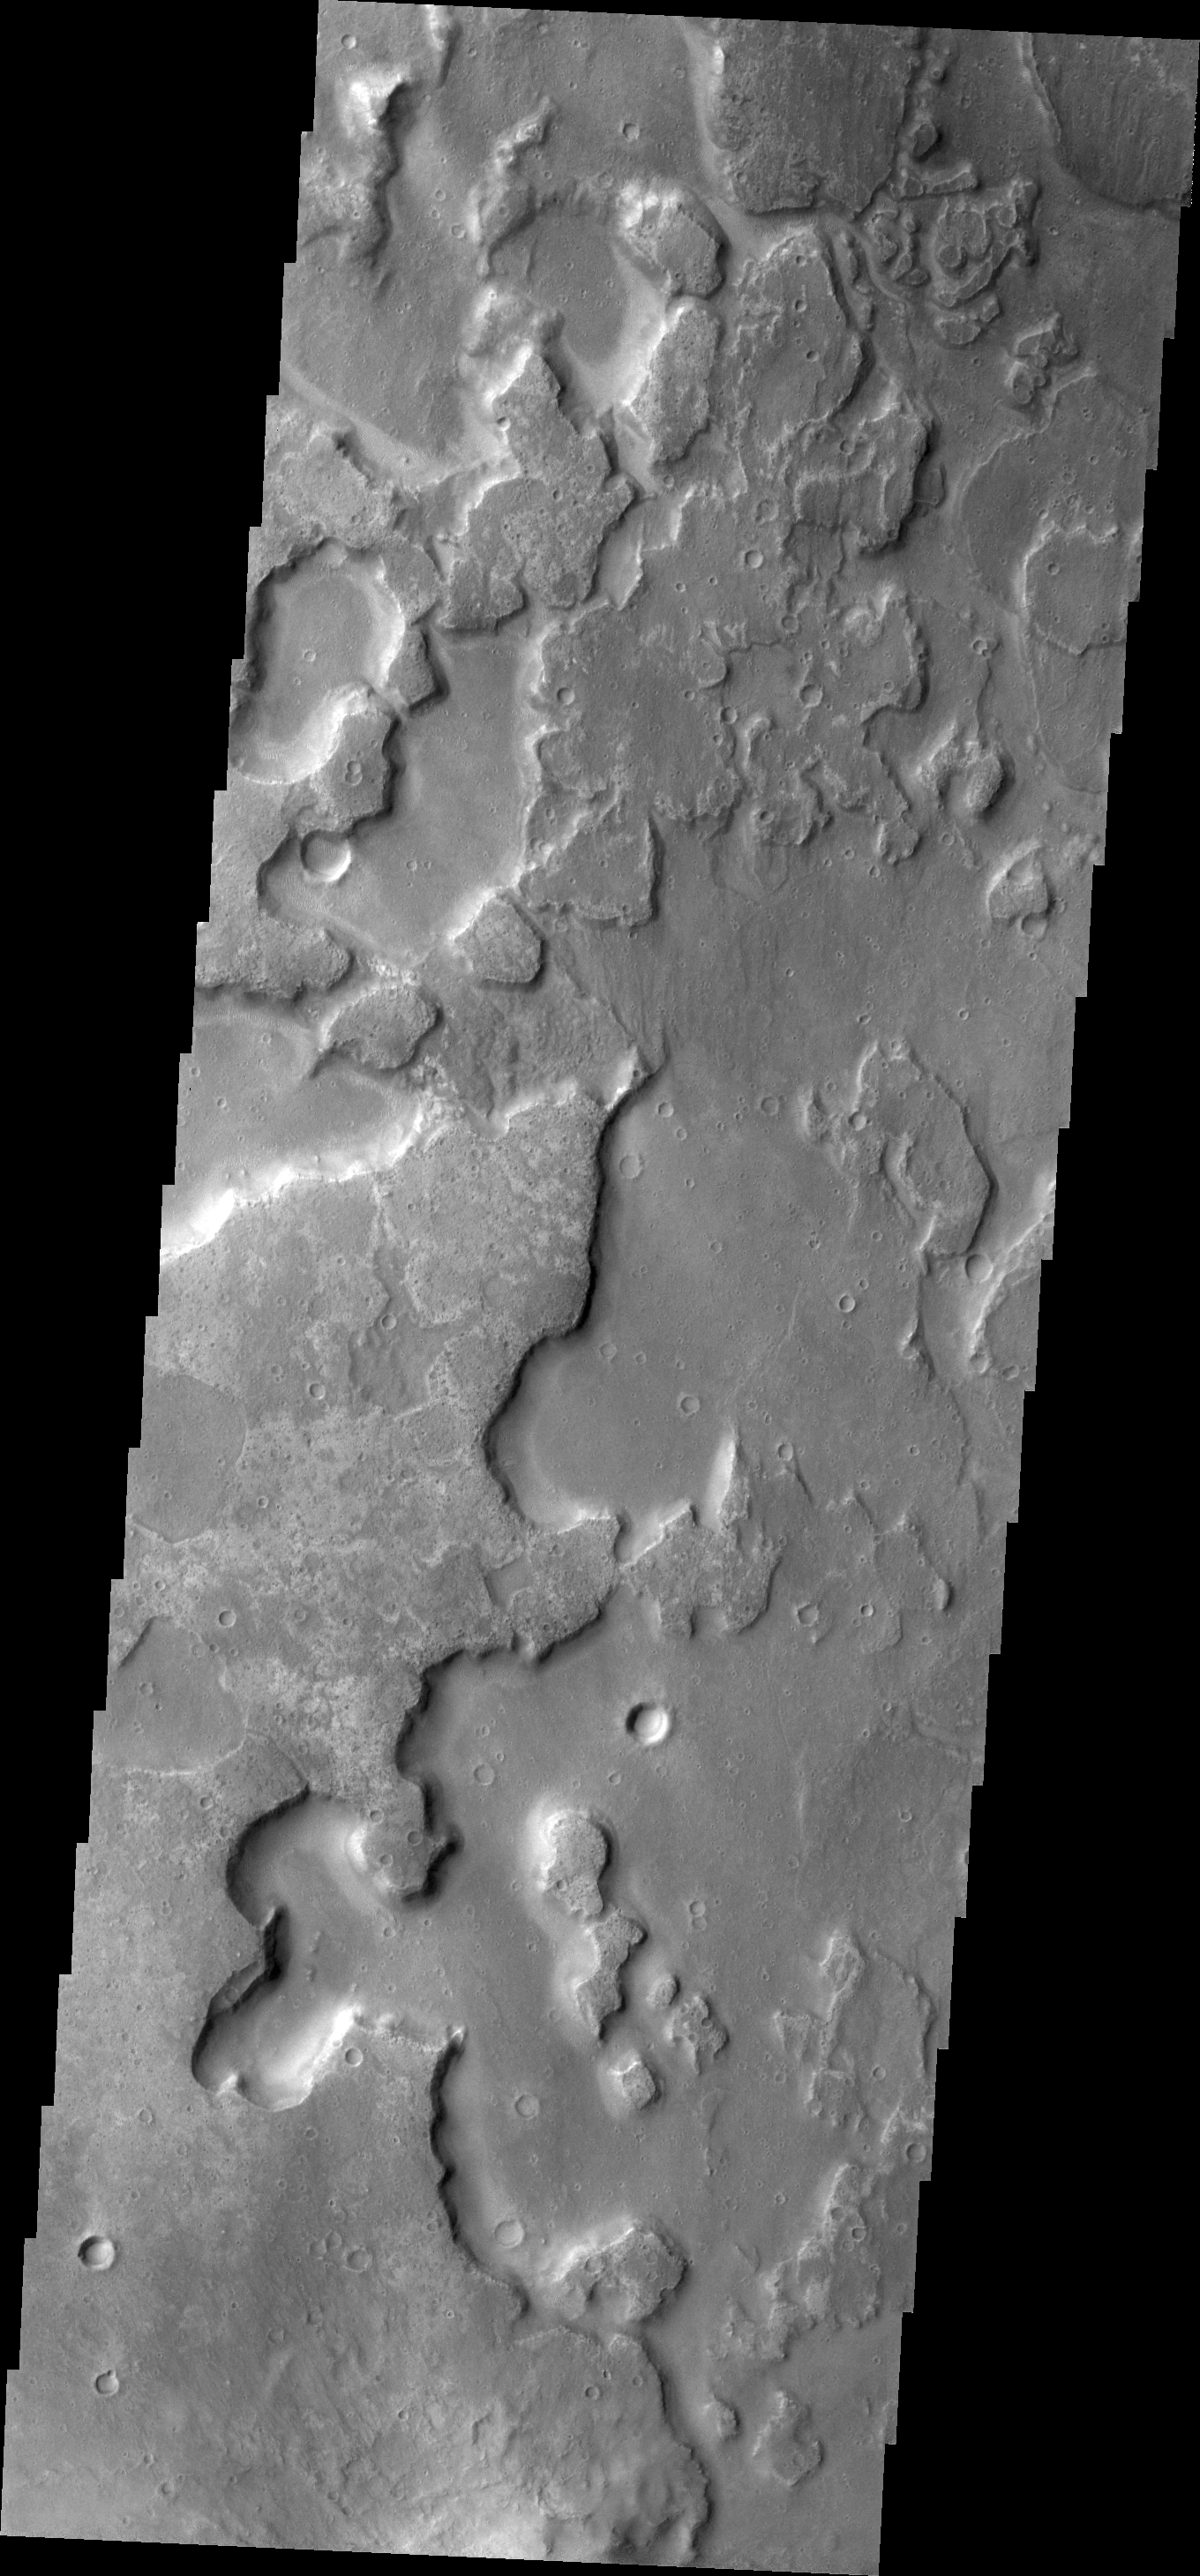

Layers?

This VIS image shows the floor of an unnamed crater east of Aram Chaos and Ares Vallis. There are two distinct elevations on the crater floor, which may indicate layered fill material.

Credit: NASA/JPL/ASU